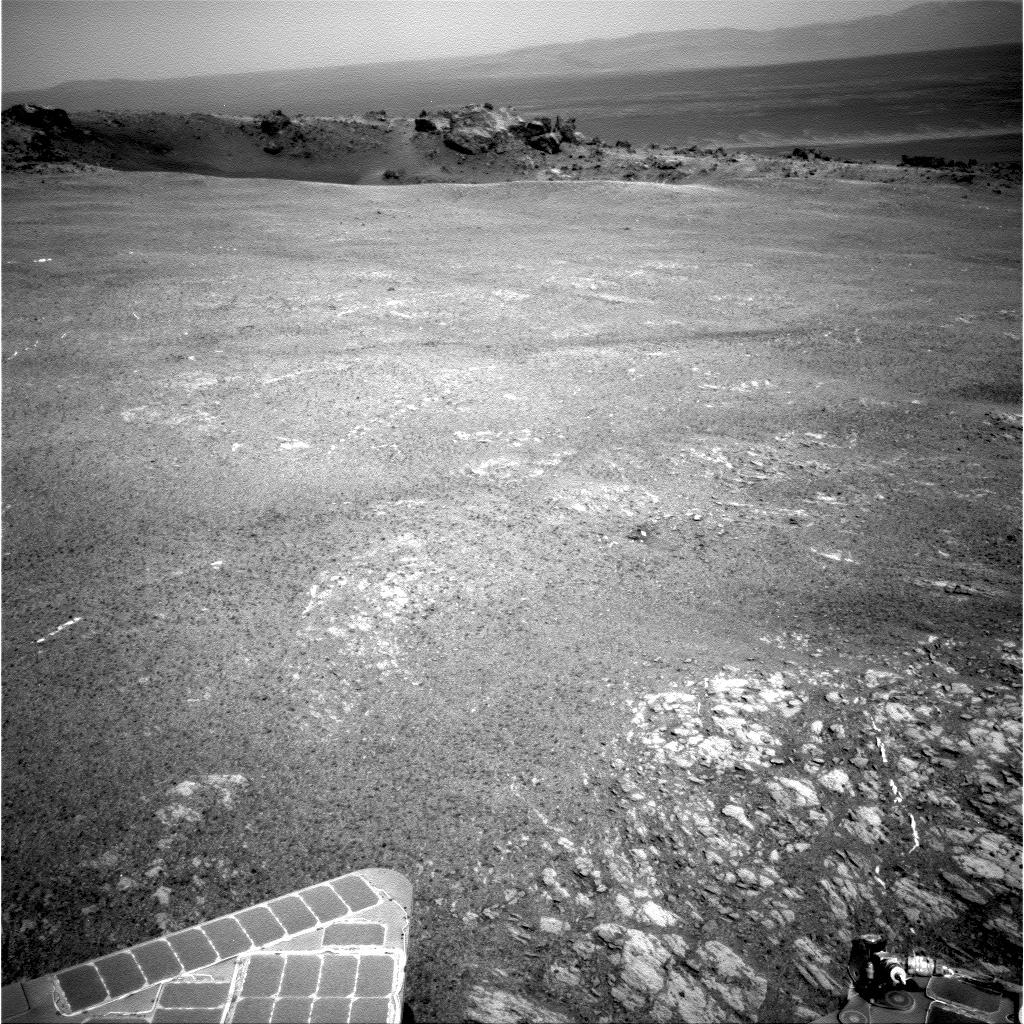

Small ‘Odyssey’ Crater on Rim of Huge ‘Endeavour’ Crater

NASA’s Mars Exploration Rover Opportunity arrived at the rim of Endeavour crater on Aug. 9, 2011, after a trek of more than 13 miles (21 kilometers) lasting nearly three years since departing the rover’s previous major destination, Victoria crater, in August 2008.

After arrival, Opportunity used its panoramic camera (Pancam) to record the images combined into this mosaic view. The view scene shows the “Spirit Point” area of the rim, including a small crater, “Odyssey” on the rim, and the interior of Endeavour beyond.

Endeavour crater is about 14 miles (22 kilometers) in diameter and may expose geological records older than any Opportunity has seen in the rovers 90 months on Mars.

Credit: NASA/JPL-Caltech